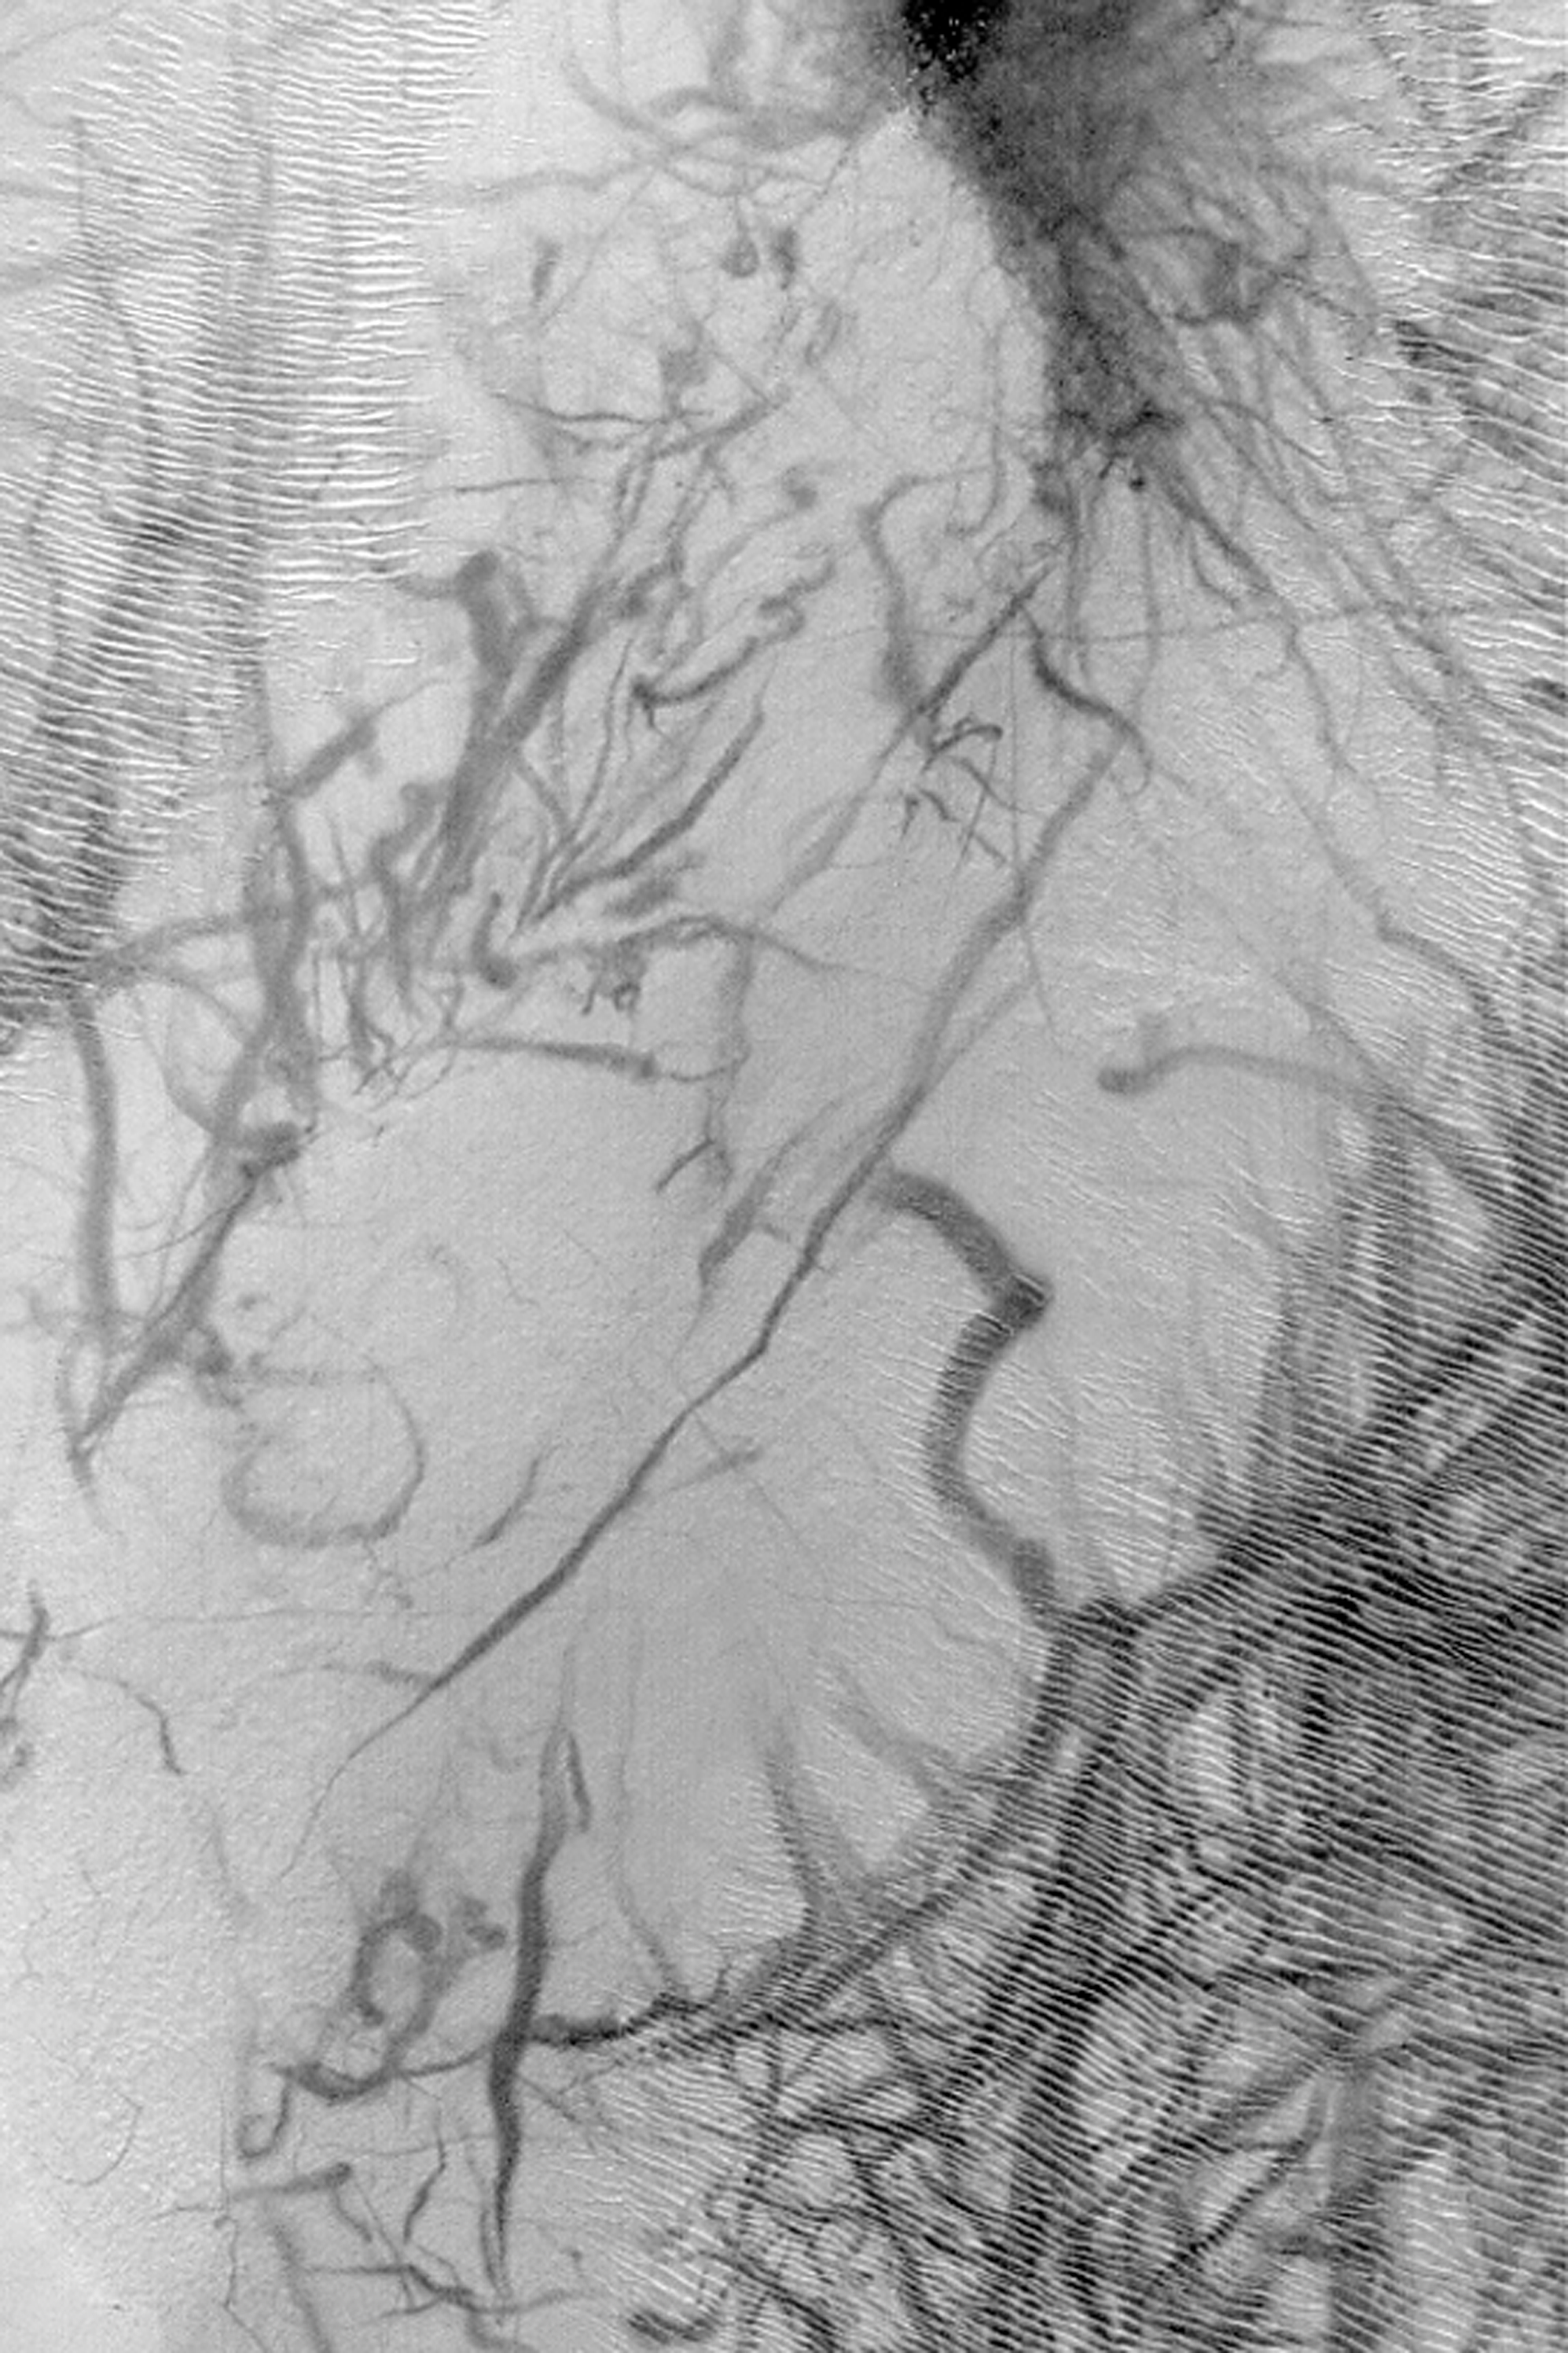

Argyre Dust Devil Tracks

MGS MOC Release No. MOC2-363, 17 May 2003

This summertime Mars Global Surveyor (MGS) Mars Orbiter Camera (MOC) view of the floor of Argyre Basin shows a plethora of dark streaks thought to have been created by the passage of dust devils. Dust devils are vortices of wind–just as a tornado is a vortex of wind associated with stormy weather on Earth, and the spiraling of water down a bathtub drain is a vortex in a liquid. Dust devils usually form on Mars on relatively calm, quiet, spring and summer afternoons. The passage of a dust devil picks up and disturbs the thin coatings of dust on the martian surface, forming streaks that mark the path that the moving dust devil took. This picture covers an area 3 km (1.9 mi) wide and is located near 48.5°S, 43.0°W. Sunlight illuminates the scene from the upper left.

Credit: NASA/JPL/Malin Space Science Systems